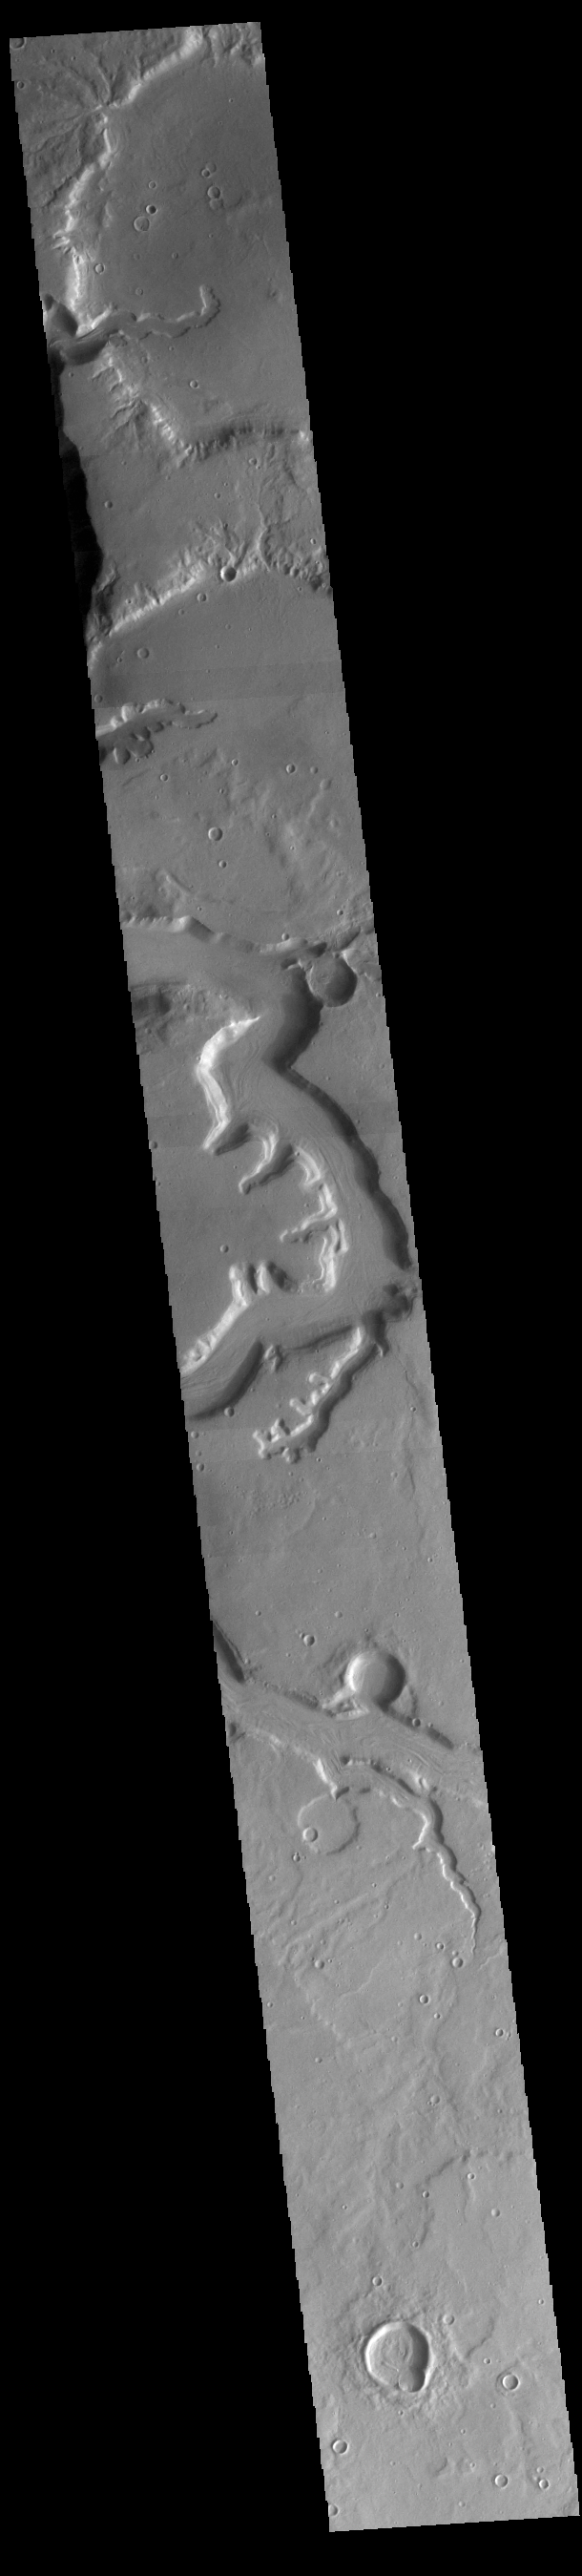

Mamers Valles

Today’s VIS image shows a section of Mamers Valles. The channel is nearly 1000 km long (600 miles). Mamers Valles originates near Cerulli Crater in northern Arabia Terra, and after a short section near the crater where flow is to the south, flows northward to empty in Deuteronilus Mensae. The steep walls of Mamers Valles can reach heights of 1200 m (4000 feet).

Credit: NASA/JPL-Caltech/ASU